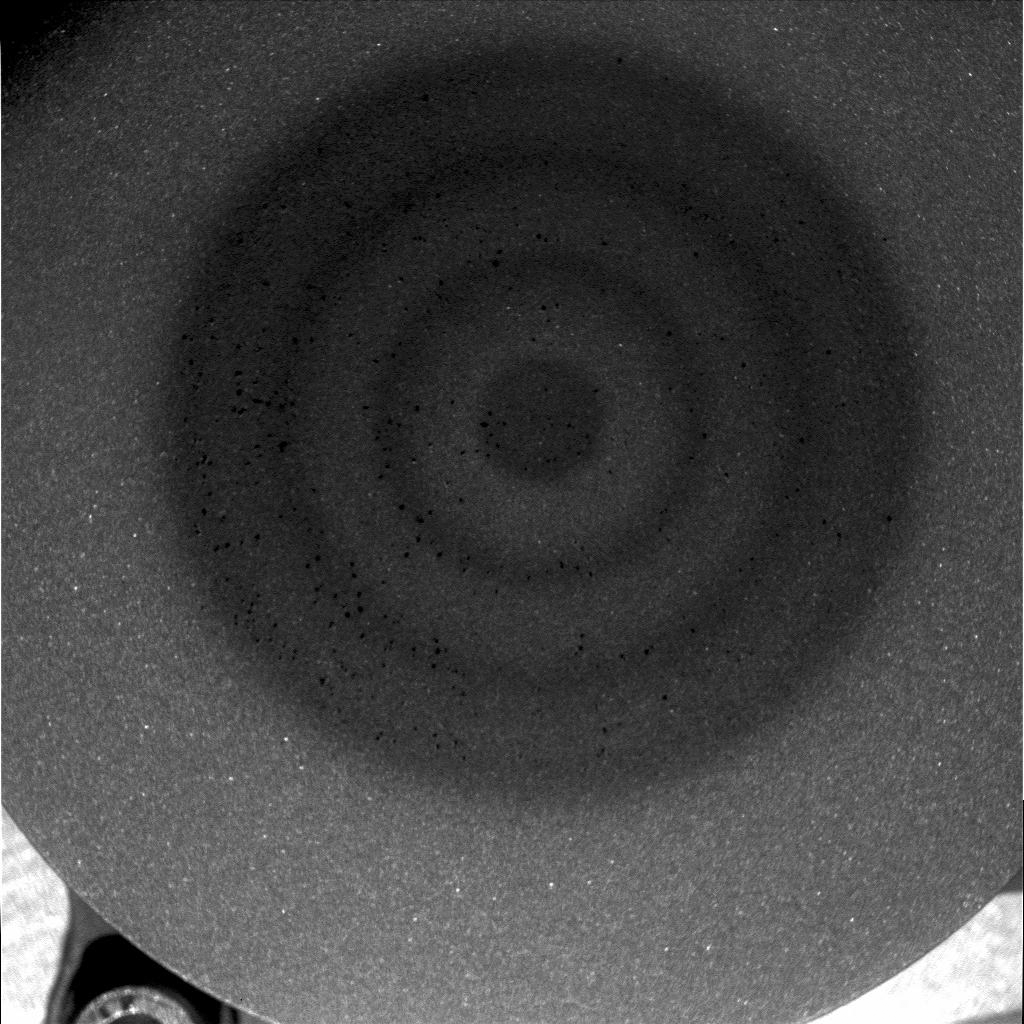

Mars Magnet Hits the Bull’s-Eye

This image shows the Mars Exploration Rover Opportunity’s “capture magnet,” which attracts atmospheric dust particles from the front deck of the rover. The lighter-colored areas in the image are clean sections of the magnet virtually free of dust, and the dark areas are places where dust has collected. Scientists were surprised to see the black specks in the microscopic image, which are either unexpectedly large dust particles or collections of many particles bound together. Dust particles in the martian atmosphere are estimated to be about 1 micrometer in size (1/1000th of a millimeter (.04 inch)). The dark specks seen here are much larger than that. The whole image is 3 centimeters (1.2 inches) across.

The material below the magnet’s aluminum surface is laid out in concentric rings, giving the image a bull’s-eye appearance. The magnet was designed in this configuration to collect as much atmospheric dust as possible. If the magnet were one large cylinder, it would create the largest magnetic field, but not the most attractive magnetic force. In this bull’s-eye layout, the force of the magnet lures the dust particles as they drift around the rovers, collecting the particles on the magnet surface for further study.

Spirit and Opportunity each carry seven magnets. Four magnets are inside the rovers’ rock abrasion tools, and three others are at the back and front of the rovers. The magnets are five to 10 times stronger than a normal refrigerator magnet. They help scientists better understand how the airborne dust on Mars was formed and why it is so magnetic. Most scientists believe the martian dust has “global properties,” meaning that its chemical composition is similar around the globe.

Because Opportunity landed on Mars roughly one month after Spirit, right now it has a thinner dust layer on top of its capture magnet. Scientists will wait until more dust collects on Opportunity’s magnets before looking at the dust with the rover’s alpha particle x-ray spectrometer and Moessbauer instruments. Spirit has already taken x-ray spectrometer readings of the dust collected on one of its magnets, and scientists are busy analyzing the data.

The science team will study the differences and similarities of the dust collected on Spirit and Opportunity, which are roving on opposite sides of the planet. The magnet images from this mission will also be compared to images from magnet tests on Earth. More information about the rover magnets can be found at the University of Copenhagen’s Center for Planetary Science web site at http://www.fys.ku.dk/mars/.

This image was taken by Opportunity’s microscopic imager on the 38th martian day, or sol, of the rover’s mission.

Credit: NASA/JPL